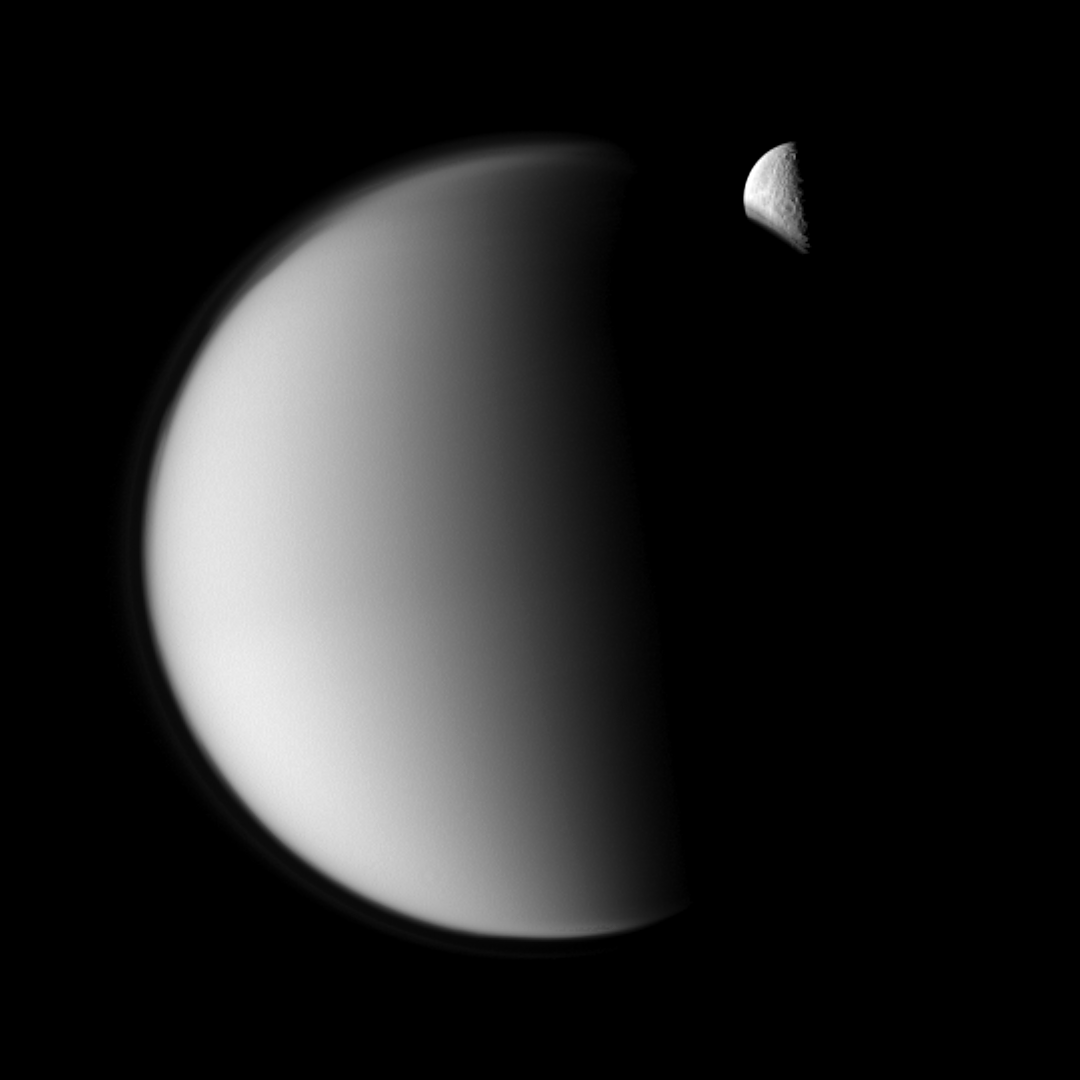

Hiding Rhea

The moon Rhea moves behind Saturn’s largest moon, Titan, in this “mutual event” imaged by the Cassini spacecraft.

Mutual event sequences, in which one moon passes close to or in front of another, help scientists refine their understanding of the orbits of Saturn’s moons. Part of Rhea’s southern hemisphere is also visible here through the haze of Titan’s atmosphere. See PIA11692 to watch a movie of a mutual event.

Titan has been brightened by a factor of 1.5 relative to Rhea. This view looks toward the anti-Saturn side of Titan (5,150 kilometers, or 3,200 miles across) and the trailing hemisphere of Rhea (1,528 kilometers, or 949 miles across).

The image was taken in visible green light with the Cassini spacecraft narrow-angle camera on Nov. 27, 2009. The view was obtained at a distance of approximately 1.2 million kilometers (746,000 miles) from Titan and from 2.3 million kilometers (1.4 million miles) from Rhea. Image scale in the original image was 14 kilometers (9 miles) per pixel on Titan and 27 kilometers (17 miles) per pixel on Rhea. The image has been magnified by a factor of two and contrast-enhanced to aid visibility.

The Cassini-Huygens mission is a cooperative project of NASA, the European Space Agency and the Italian Space Agency. The Jet Propulsion Laboratory, a division of the California Institute of Technology in Pasadena, manages the mission for NASA’s Science Mission Directorate, Washington, D.C. The Cassini orbiter and its two onboard cameras were designed, developed and assembled at JPL. The imaging operations center is based at the Space Science Institute in Boulder, Colo.

Credit: NASA/JPL/Space Science Institute